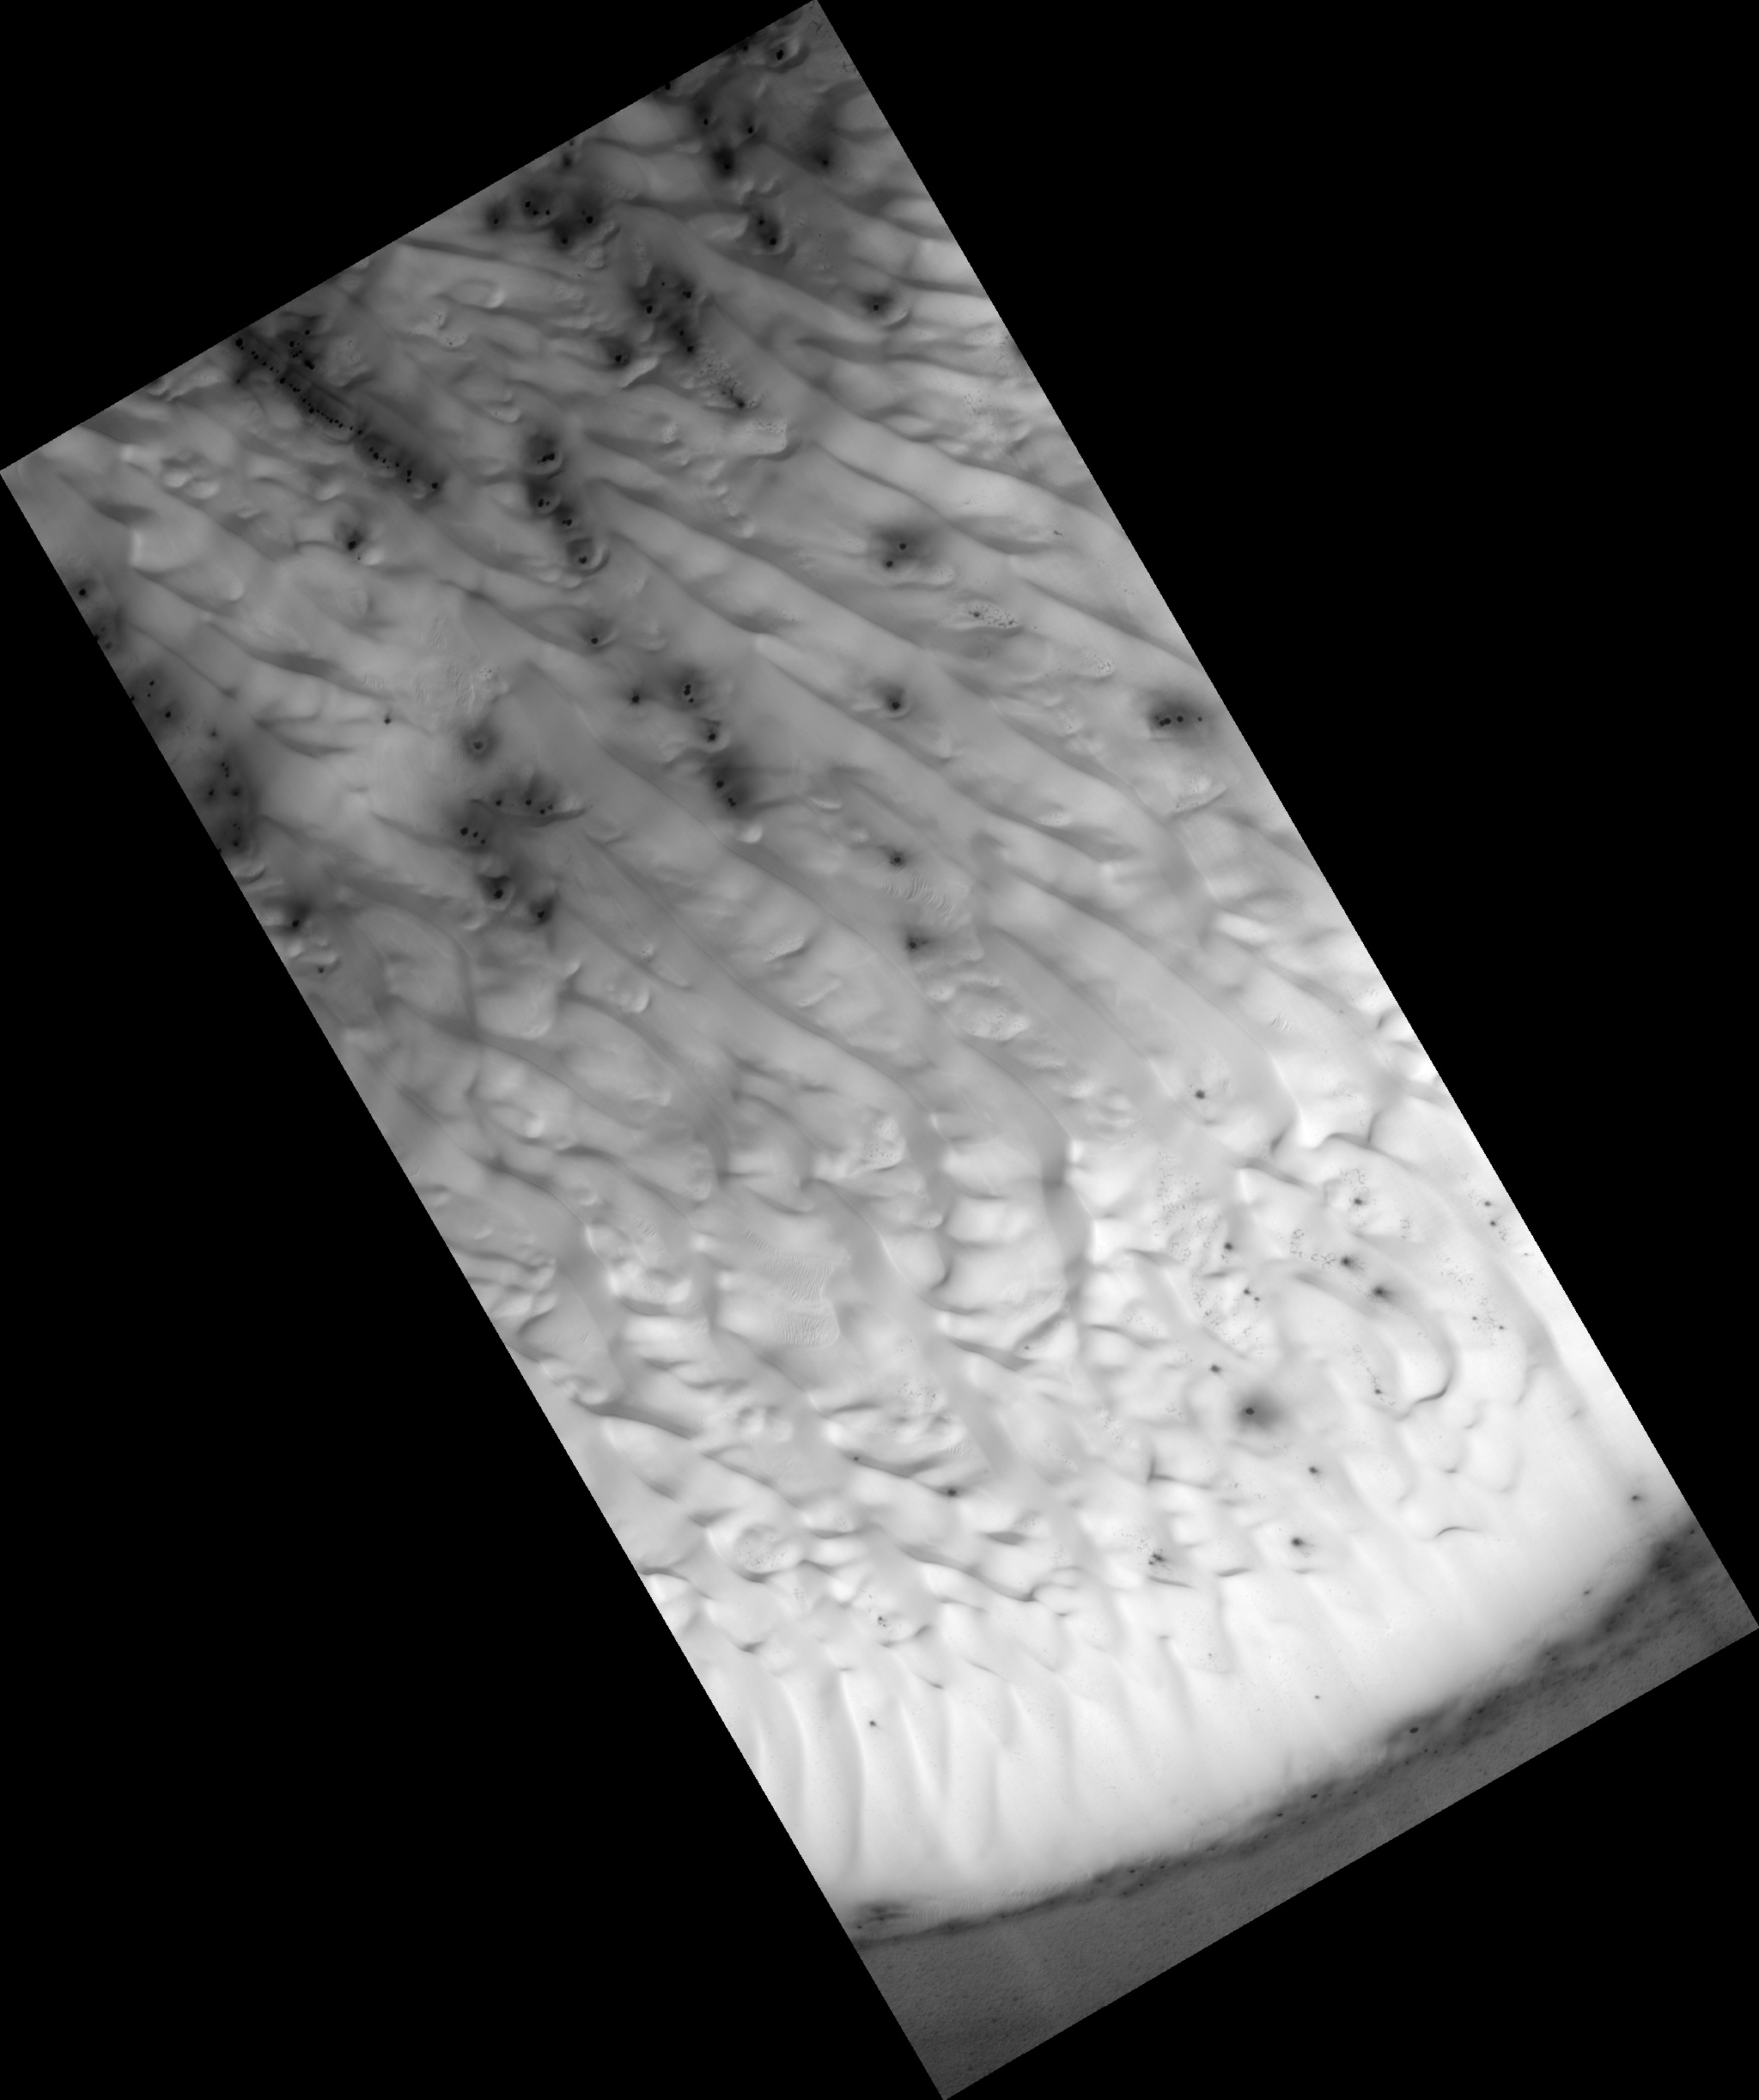

Mound of South Polar Layered Deposits

The south polar layered deposits are a stack of layered ice up to 3000 meters (9800 feet) thick which is similar to terrestrial ice sheets. In places, this stack extends up to 1100 kilometers (680 miles) from the pole and many of the impact craters surrounding this ice-sheet appear to be filled with mounds of similar icy material and also sand dunes.

This image shows the material within one of these near-polar craters. The crater is about 44 kilometers (27 miles) across and contains a mound of material about 23 kilometers (14 miles) across and 300 meters (1000 feet) thick on its northern (south facing) wall. The dark material at the top (north) of the image shows the northern wall of the crater, the bright material that begins near the image top and extends toward the bottom is the surface of the mound.

This surface is covered with sand dunes that appear bright as they are still covered by seasonal carbon dioxide frost. Smaller dunes and ripples can be seen on the surfaces of the larger linear dunes. In the low lying areas between dunes, one can see a network of cracks that are reminiscent of the surface of the polar layered deposits, indicating that this mound is probably mostly ice with a thinner and incomplete covering of dunes.

The dark spots in the frost cover are characteristic of how this terrain defrosts, and are commonly observed in these locations during this season.

This HiRISE image is PSP_002345_1095.

Observation Toolbox

Acquisition date:

1 January 2007

Local Mars time:

10:00 PM

Degrees latitude (centered):

-70.2°

Degrees longitude (East):

159.0°

Range to target site:

248.4 km (155.3 miles)

Original image scale range:

49.7 cm/pixel (with 2 x 2 binning) so objects ~149 cm across are resolved

Map-projected scale:

50 cm/pixel

Map-projection:

POLAR STEREOGRAPHIC

Emission angle:

0.4°

Phase angle:

83.9°

Solar incidence angle:

84°, with the Sun about 6° above the horizon

Solar longitude:

173.0°, N

NASA’s Jet Propulsion Laboratory, a division of the California Institute of Technology in Pasadena, manages the Mars Reconnaissance Orbiter for NASA’s Science Mission Directorate, Washington. Lockheed Martin Space Systems, Denver, is the prime contractor for the project and built the spacecraft. The High Resolution Imaging Science Experiment is operated by the University of Arizona, Tucson, and the instrument was built by Ball Aerospace and Technology Corp., Boulder, Colo.

Credit: NASA/JPL/University of Arizona